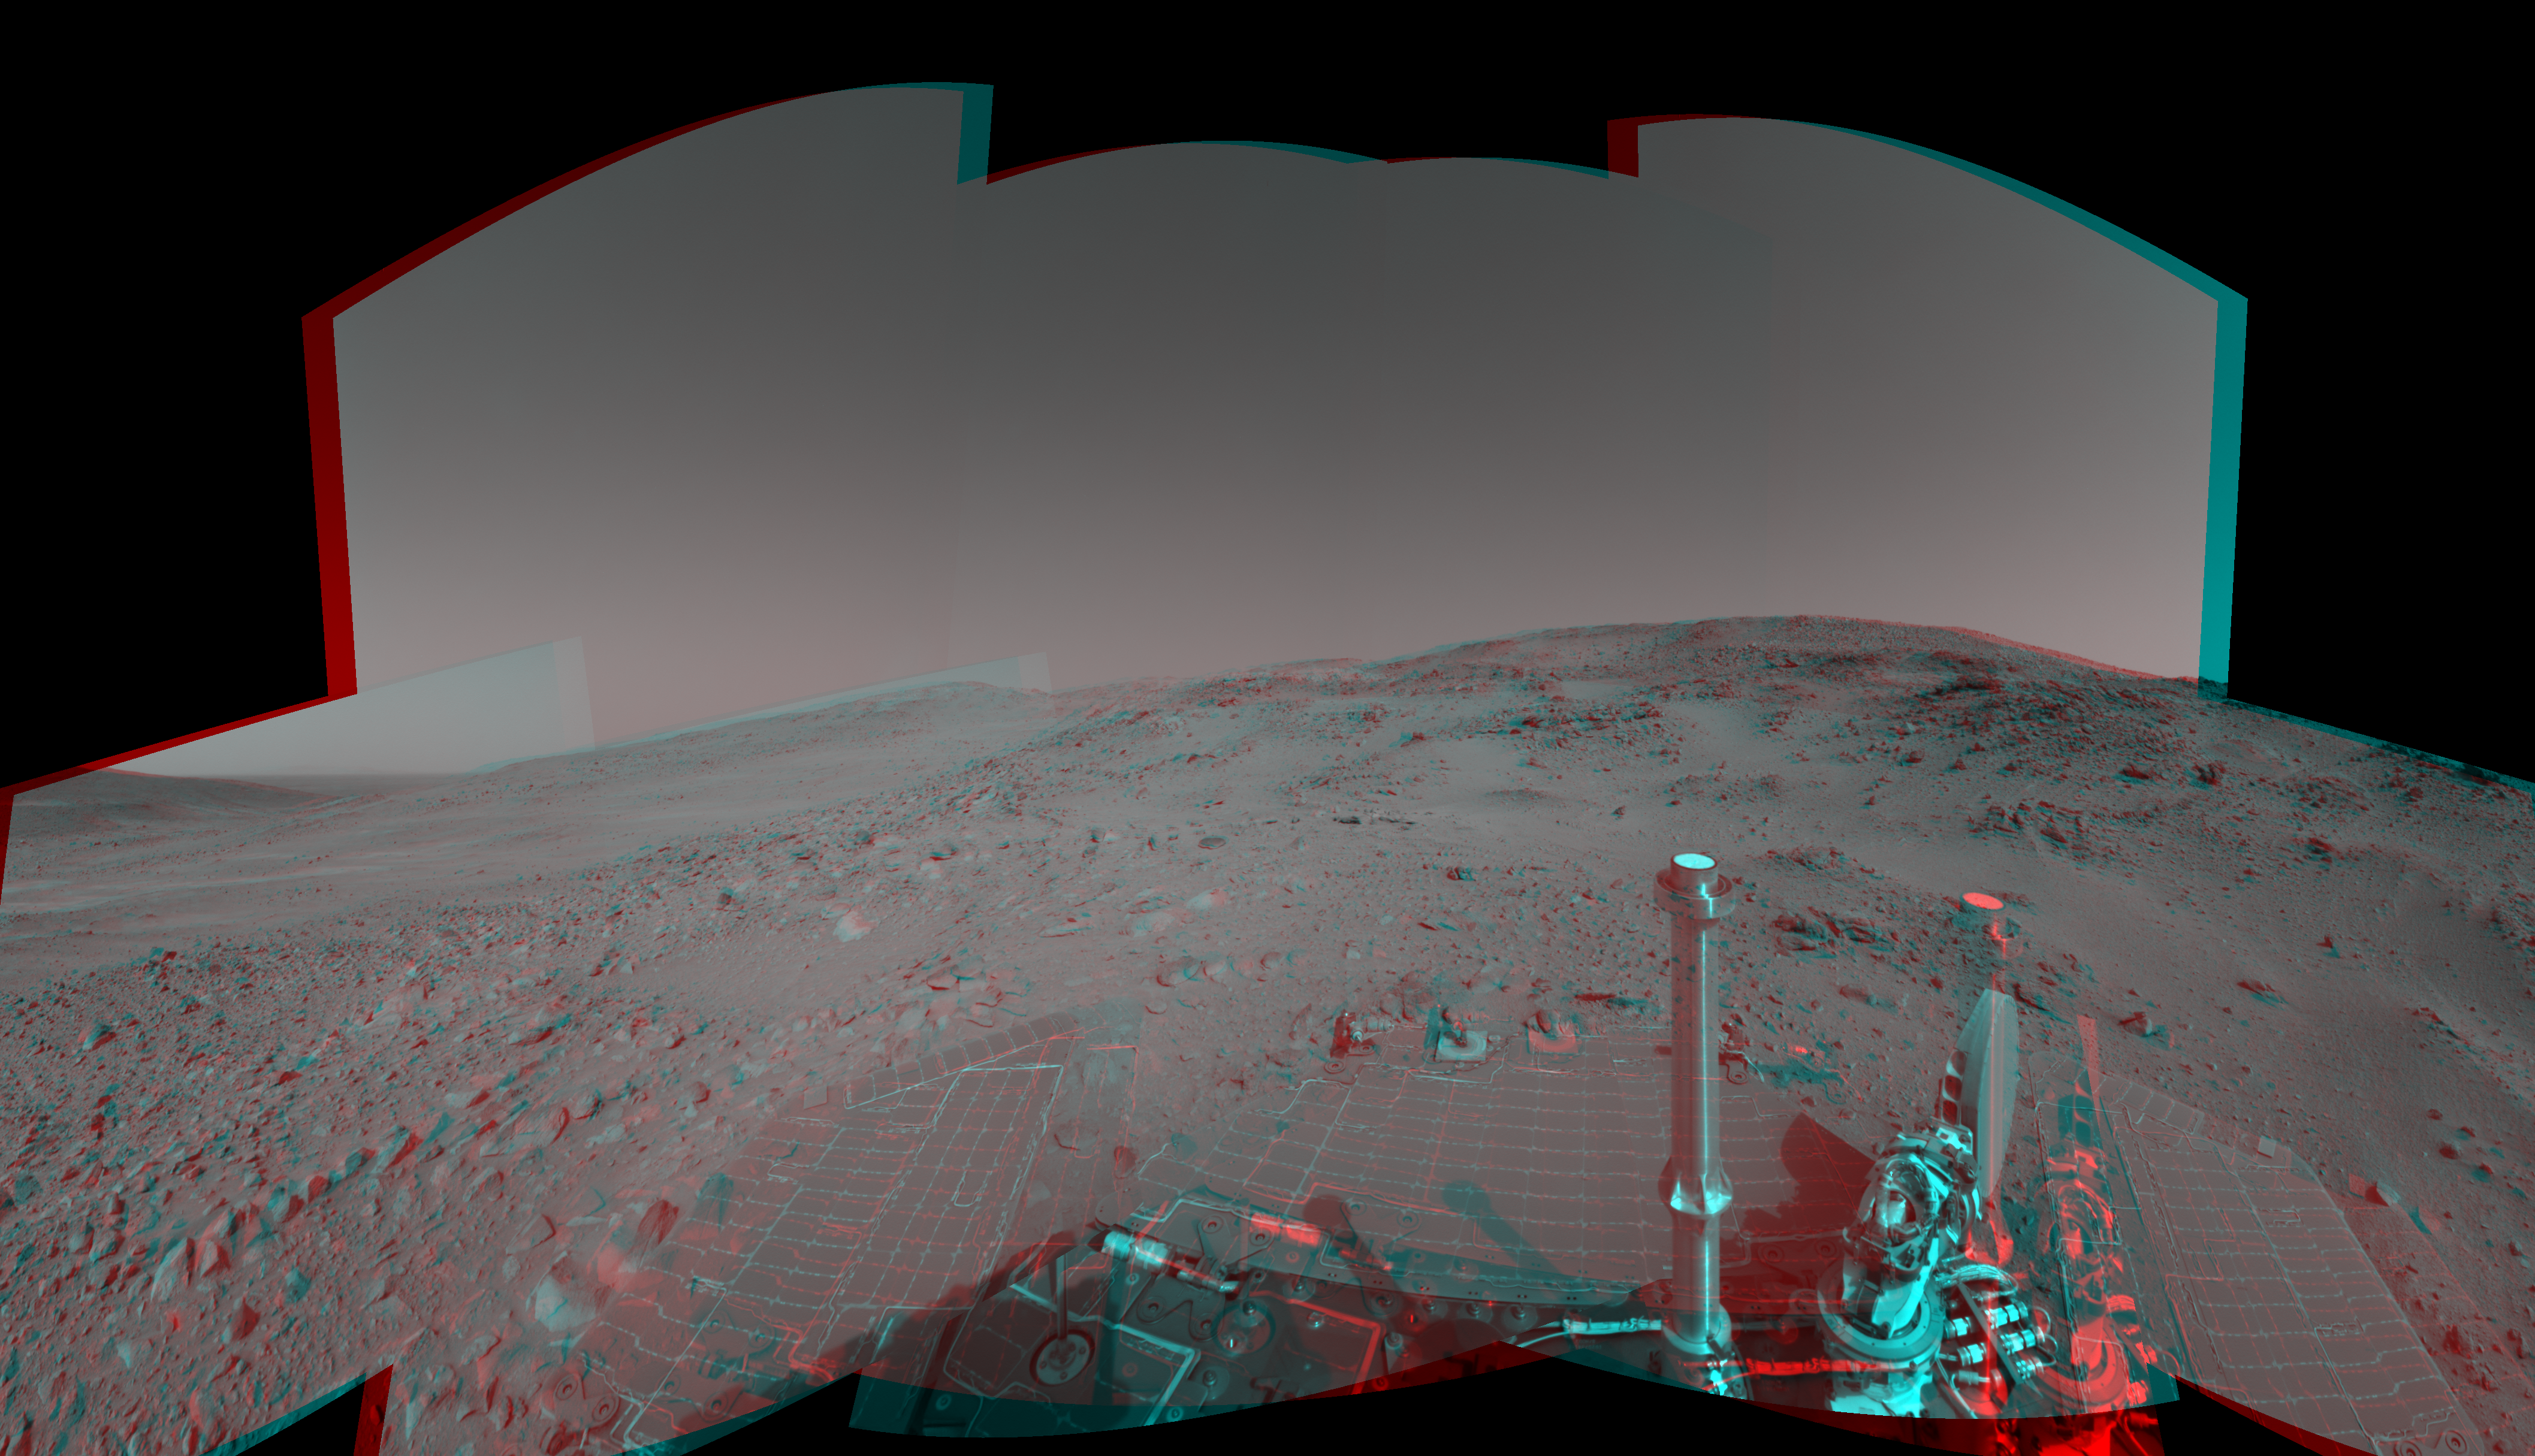

Spirit’s View on Sol 399 (3-D)

Figure 1

NASA’s Mars Exploration Rover Spirit used its navigation camera to capture this view during the rover’s 399th martian day, or sol, (Feb. 15, 2005). An attempted drive on that sol did not gain any ground toward nearby “Larry’s Lookout” because of slippage that churned the soil on the slope. Spirit used its alpha particle X-ray spectrometer to examine the churned soil. This view is presented in a cylindrical-perspective projection with geometric seam correction.

Figure 1 is the left-eye view of a stereo pair and Figure 2 is the right-eye view of a stereo pair.

Credit: NASA/JPL